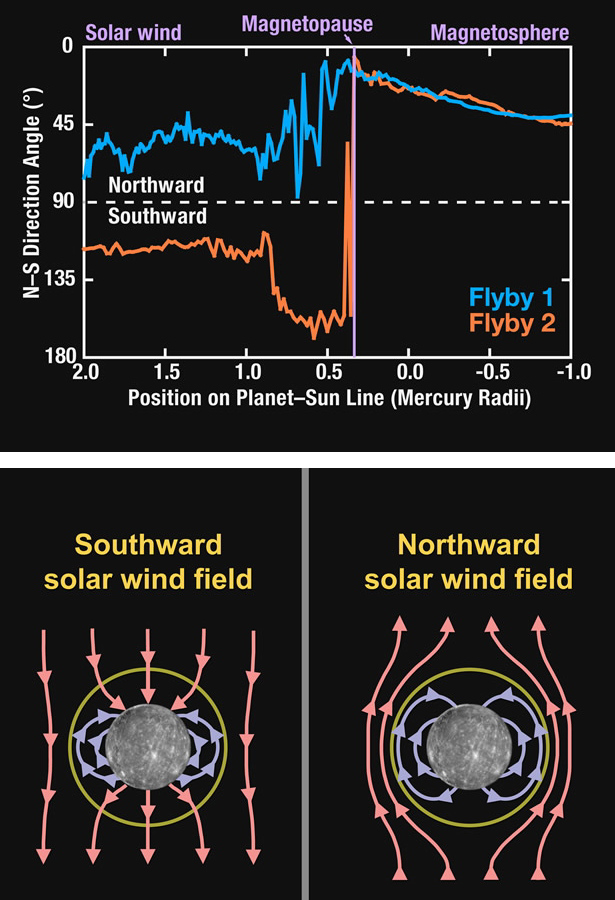

MESSENGER Explores Interactions between Mercury’s Magnetosphere and the Solar Wind

The top figure shows the angle that the magnetic field made with the northward direction for the outbound passes through the magnetopause and bow shock for the mission’s first (blue) and second (orange) Mercury flybys. Although the magnetic field strengths were comparable for the two flybys (see PIA11404), the direction of the field outside the magnetosphere, imposed by the solar wind, was opposite: northward for flyby 1 and southward for flyby 2. The two encounters therefore present us with a nearly ideal “controlled” experiment to contrast Mercury’s magnetosphere under these two opposite extremes in its interaction with the solar wind. The bottom figure illustrates the profound difference in magnetic connection between Mercury and the solar wind when the magnetic field in the solar wind is southward (left) as for flyby 2 versus northward (right) as for flyby 1. These views from the Sun show a notional cross section of the magnetic lines of force in the dawn-dusk meridian plane. For southward solar wind magnetic fields, the solar wind and planetary magnetic fields are connected over the poles and Mercury’s magnetosphere is tightly coupled and strongly driven by the solar wind. By contrast, for northward solar wind magnetic fields, the magnetosphere is “closed” and there is minimal inter-connection between the solar wind and planetary magnetic fields.

Date Acquired: January 14 and October 6, 2008
Instrument: Magnetometer (MAG)

These images are from MESSENGER, a NASA Discovery mission to conduct the first orbital study of the innermost planet, Mercury. For information regarding the use of images, see the MESSENGER image use policy.

Credit: NASA/Johns Hopkins University Applied Physics Laboratory/Carnegie Institution of Washington